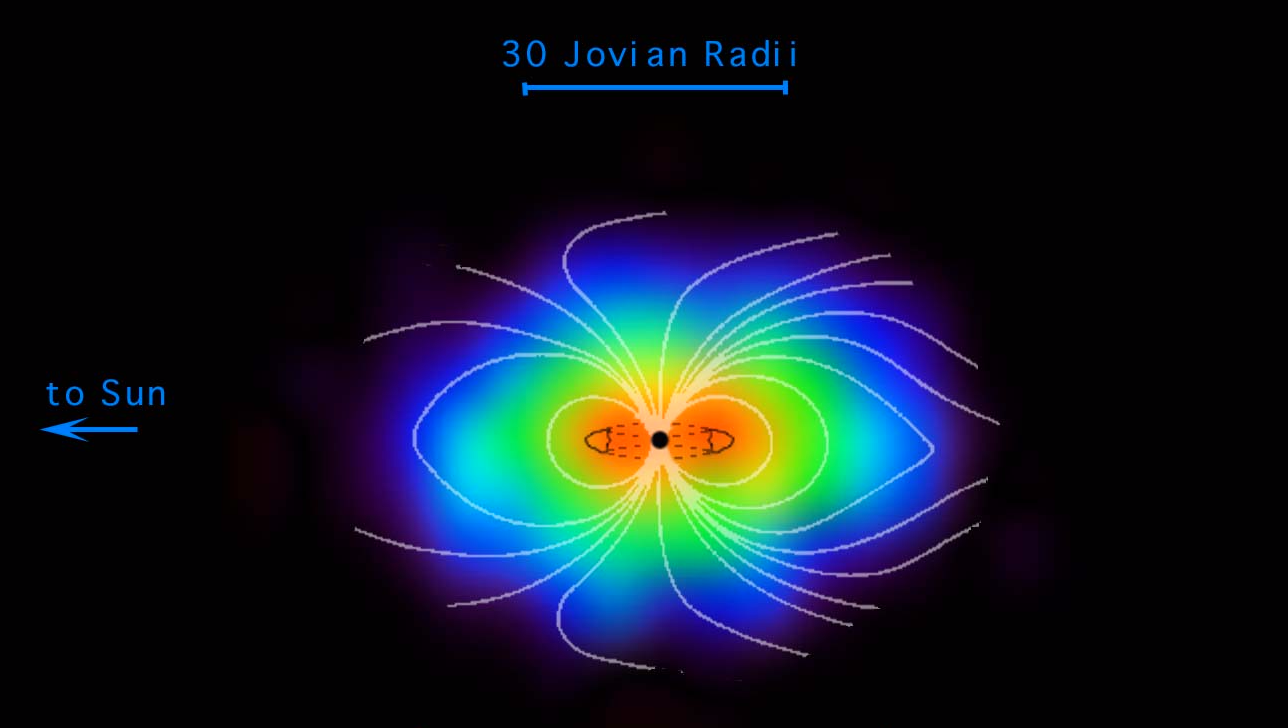

Jupiter’s Magnetosphere Made Visible

The vast magnetosphere of charged particles whirling around Jupiter, normally invisible, can be imaged by a new type of instrument aboard NASA’s Cassini spacecraft and is seen here.

Three features are sketched in for context: a black circle showing the size of Jupiter, lines of Jupiter’s magnetic field, and a cross-section of the Io torus, a doughnut-shaped ring of charged particles that originate from volcanic eruptions on Jupiter’s moon Io and circle Jupiter at about the orbit of Io.

Jupiter’s magnetosphere is the largest object in the solar system. If it glowed in wavelengths visible to the eye, it would appear two to three times the size of the Sun or Moon to viewers on Earth.

Cassini’s ion and neutral camera detects neutral atoms expelled from the magnetosphere, deriving information about their source. This image was taken shortly after Cassini’s closest approach to Jupiter, about 10 million kilometers (6 million miles) from the planet on Dec. 30, 2000. For more information about the Saturn-bound spacecraft and its observations of Jupiter, see the Cassini home page,http://saturn.jpl.nasa.gov.

Cassini is a cooperative project of NASA, the European Space Agency and the Italian Space Agency. The Jet Propulsion Laboratory, a division of the California Institute of Technology in Pasadena, manages the Cassini mission for NASA’s Office of Space Science, Washington, D.C.

Credit: NASA/JPL/Johns Hopkins University Applied Physics Laboratory